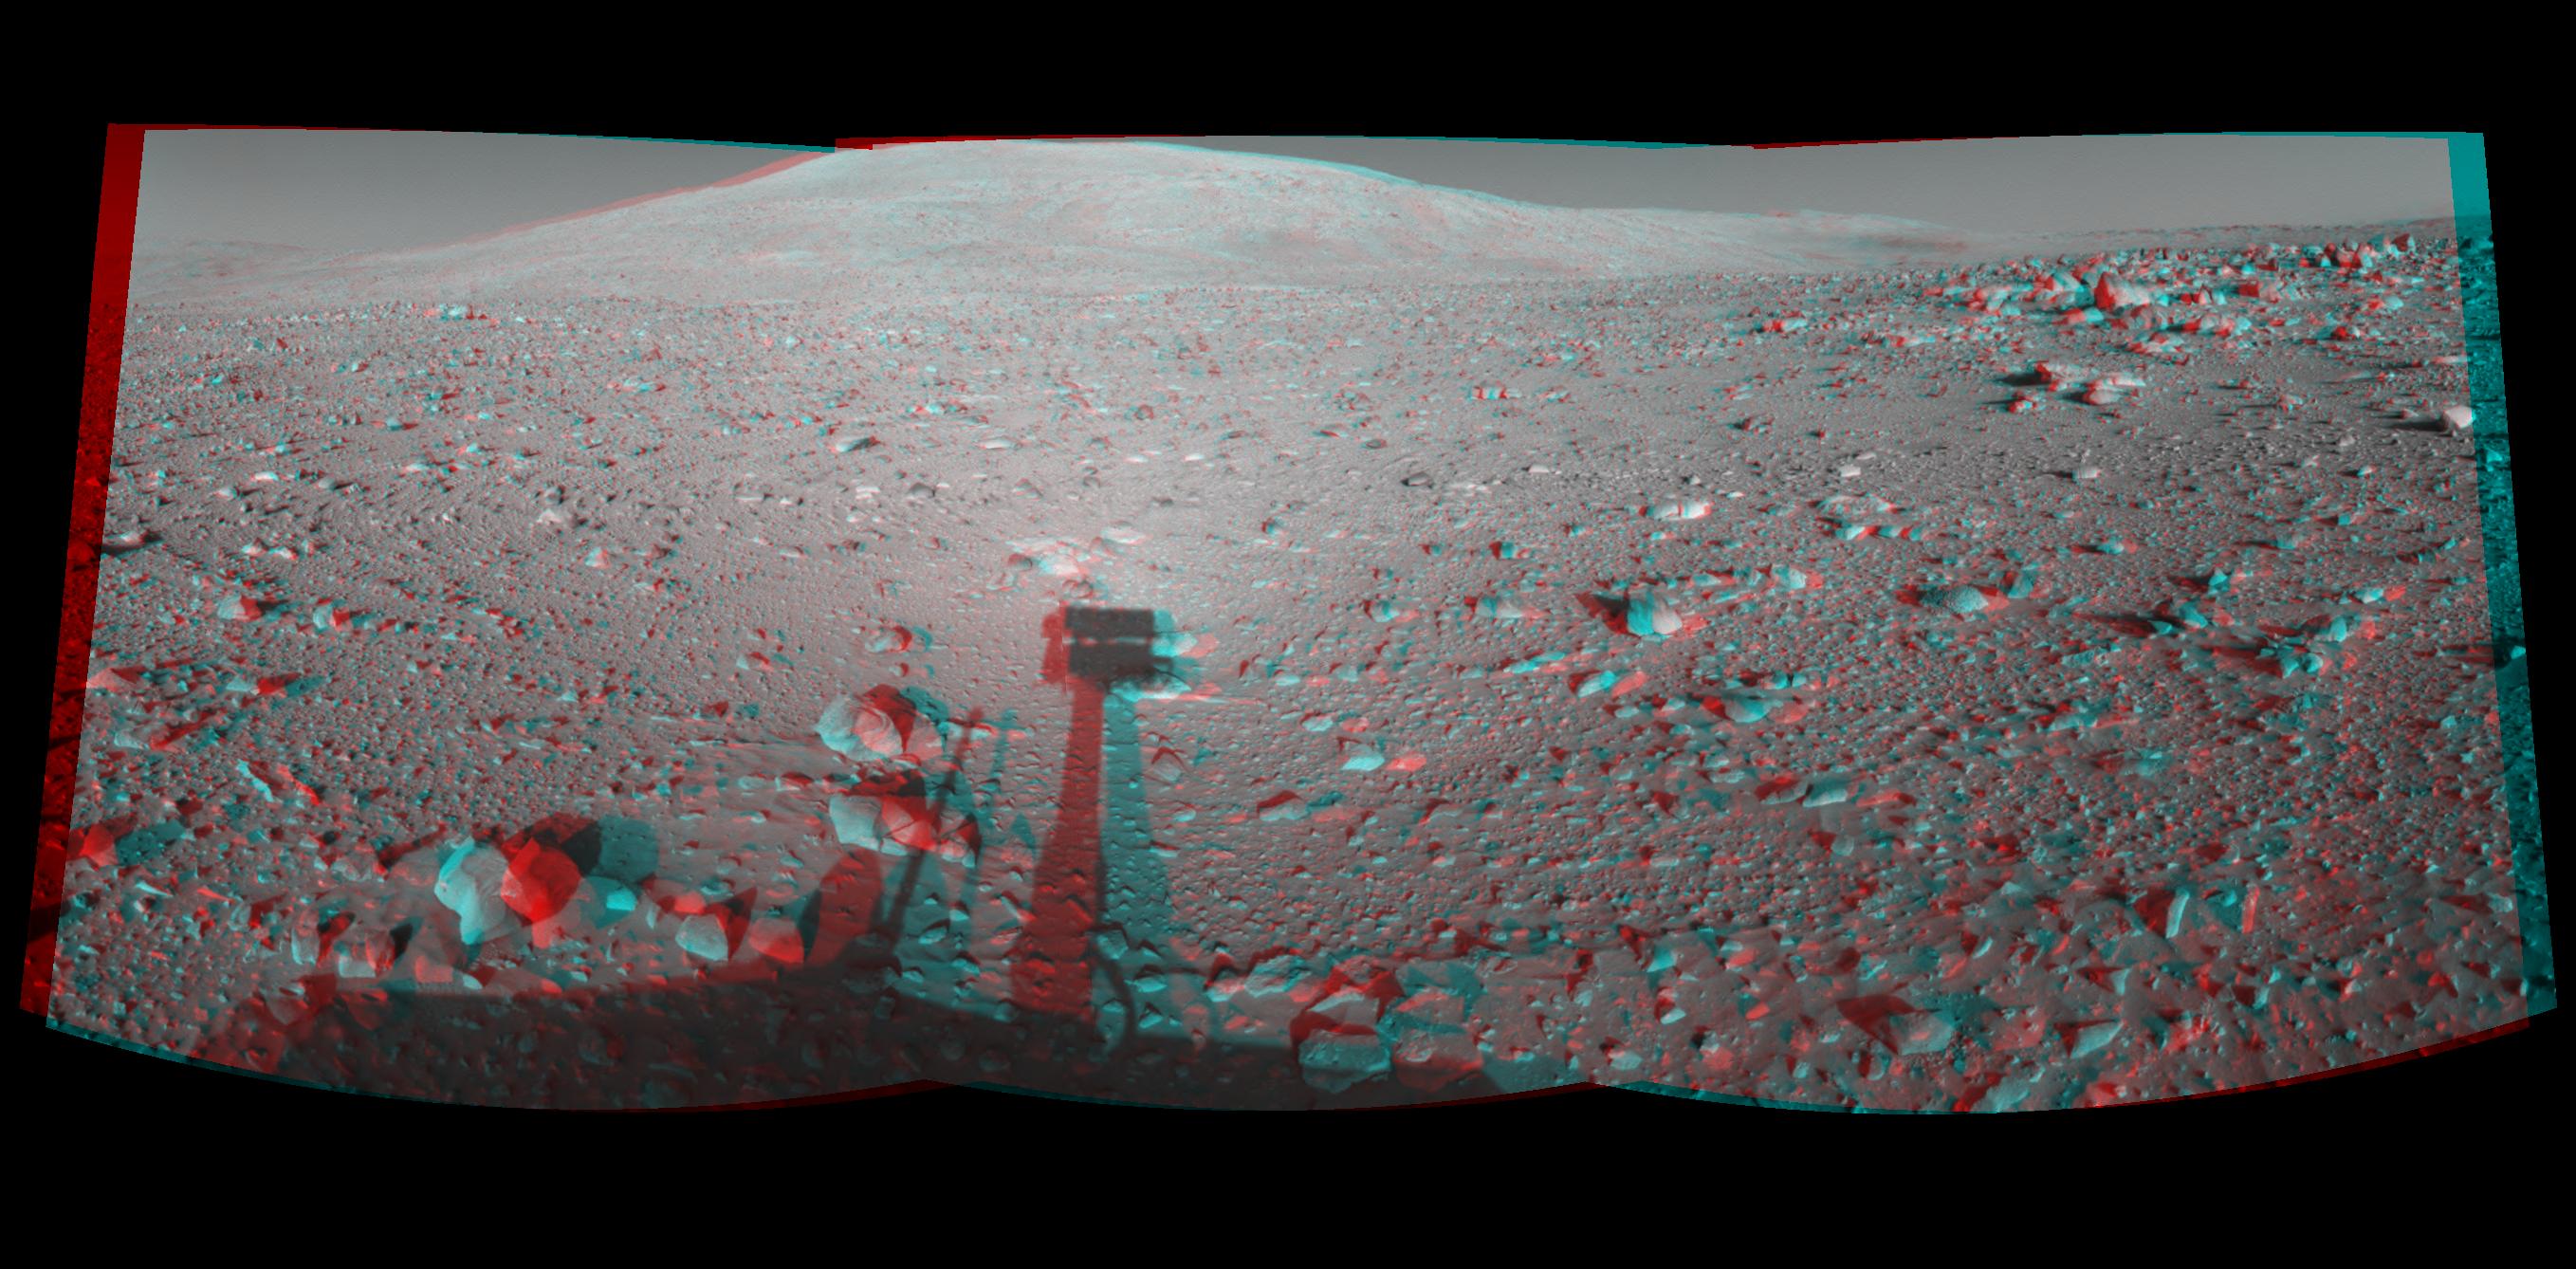

Spirit’s Shadow, Sol 153 (3-D)

This cylindrical-perspective stereo mosaic was created from navigation camera images acquired by NASA’s Mars Exploration Rover Spirit during Spirit’s sol 153, on June 8, 2004. Spirit is pointing toward the base of the “Columbia Hills.”

See

PIA06050

for left eye view and

PIA06051

for right eye view of this 3-D cylindrical-perspective projection.

Credit: NASA/JPL